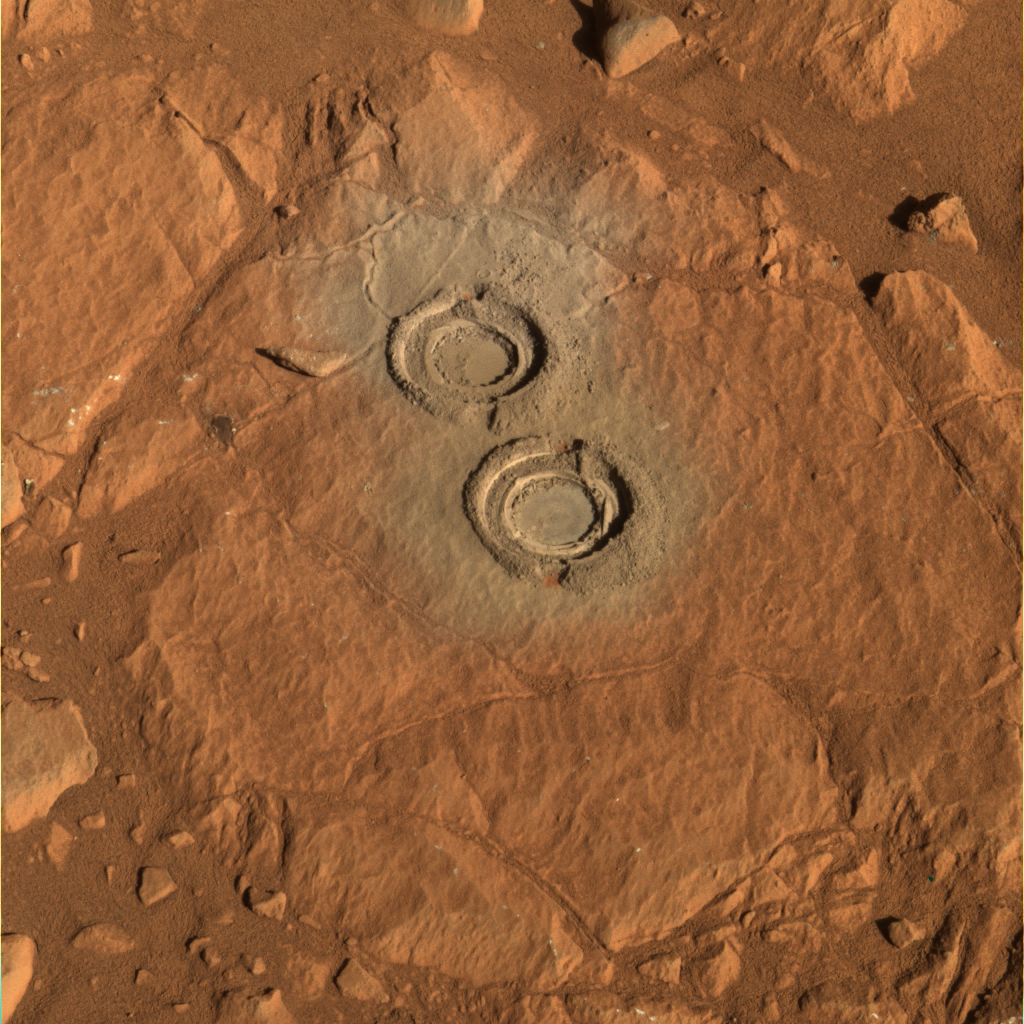

Two Holes in ‘Wooly Patch’

The rock abrasion tool on NASA’s Mars Exploration Rover Spirit ground two holes in a relatively soft rock called “Wooly Patch” near the base of the “Columbia Hills” inside Gusev Crater on Mars. This approximately true-color image from the panoramic camera was taken on sol 200 (July 25, 2004) and generated using the camera’s 600-, 530-, and 480-nanometer filters. It shows the natural red and reddish-brown color of the rock. Scientists speculate that this relatively soft rock (compared to others analyzed by Spirit) may have been modified by water. Small cracks in the surface outside the drill holes may be the result of interactions with water-rich fluids.

Credit: NASA/JPL/Cornell